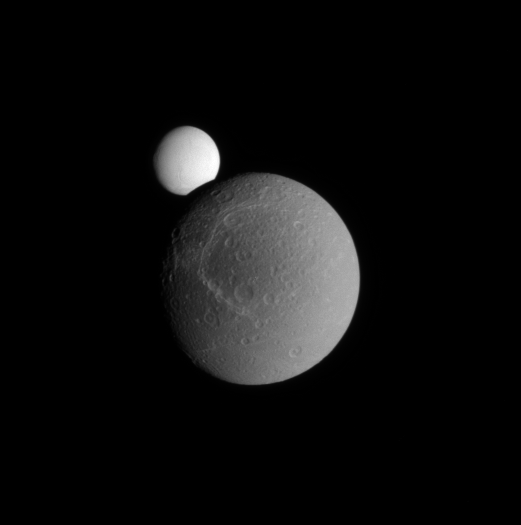

Occulting Enceladus

Enceladus peeks over the limb of Dione during a partial occultation.

Dione (1,123 kilometers, or 698 miles across), like most of Saturn’s icy moons, has a rather bright, reflective surface. But Enceladus is far and away brighter. As the most reflective body in the Solar System, Enceladus returns to space about 99 percent of the visible light that strikes it.

The spray that issues from the geologically active south polar region of Enceladus (504 kilometers, or 313 miles across) coats the moon in fresh, white ice and replenishes Saturn’s E ring.

Images like this are extremely useful for scientists, as they show both moons together at approximately the same solar illumination angle. This gives a reference point for researchers to compare data about how the moons reflect light when they are not seen together on the sky.

The image was taken in visible light with the Cassini spacecraft narrow-angle camera on Sept. 13, 2008. The view was acquired at a distance of approximately 877,000 kilometers (545,000 miles) from Dione and 1.2 million kilometers (740,000 miles) from Enceladus. Image scale is 5 kilometers (3 miles) per pixel on Dione and 7 kilometers (4 miles) per pixel on Enceladus.

The Cassini-Huygens mission is a cooperative project of NASA, the European Space Agency and the Italian Space Agency. The Jet Propulsion Laboratory, a division of the California Institute of Technology in Pasadena, manages the mission for NASA’s Science Mission Directorate, Washington, D.C. The Cassini orbiter and its two onboard cameras were designed, developed and assembled at JPL. The imaging operations center is based at the Space Science Institute in Boulder, Colo.

Credit: NASA/JPL/Space Science Institute